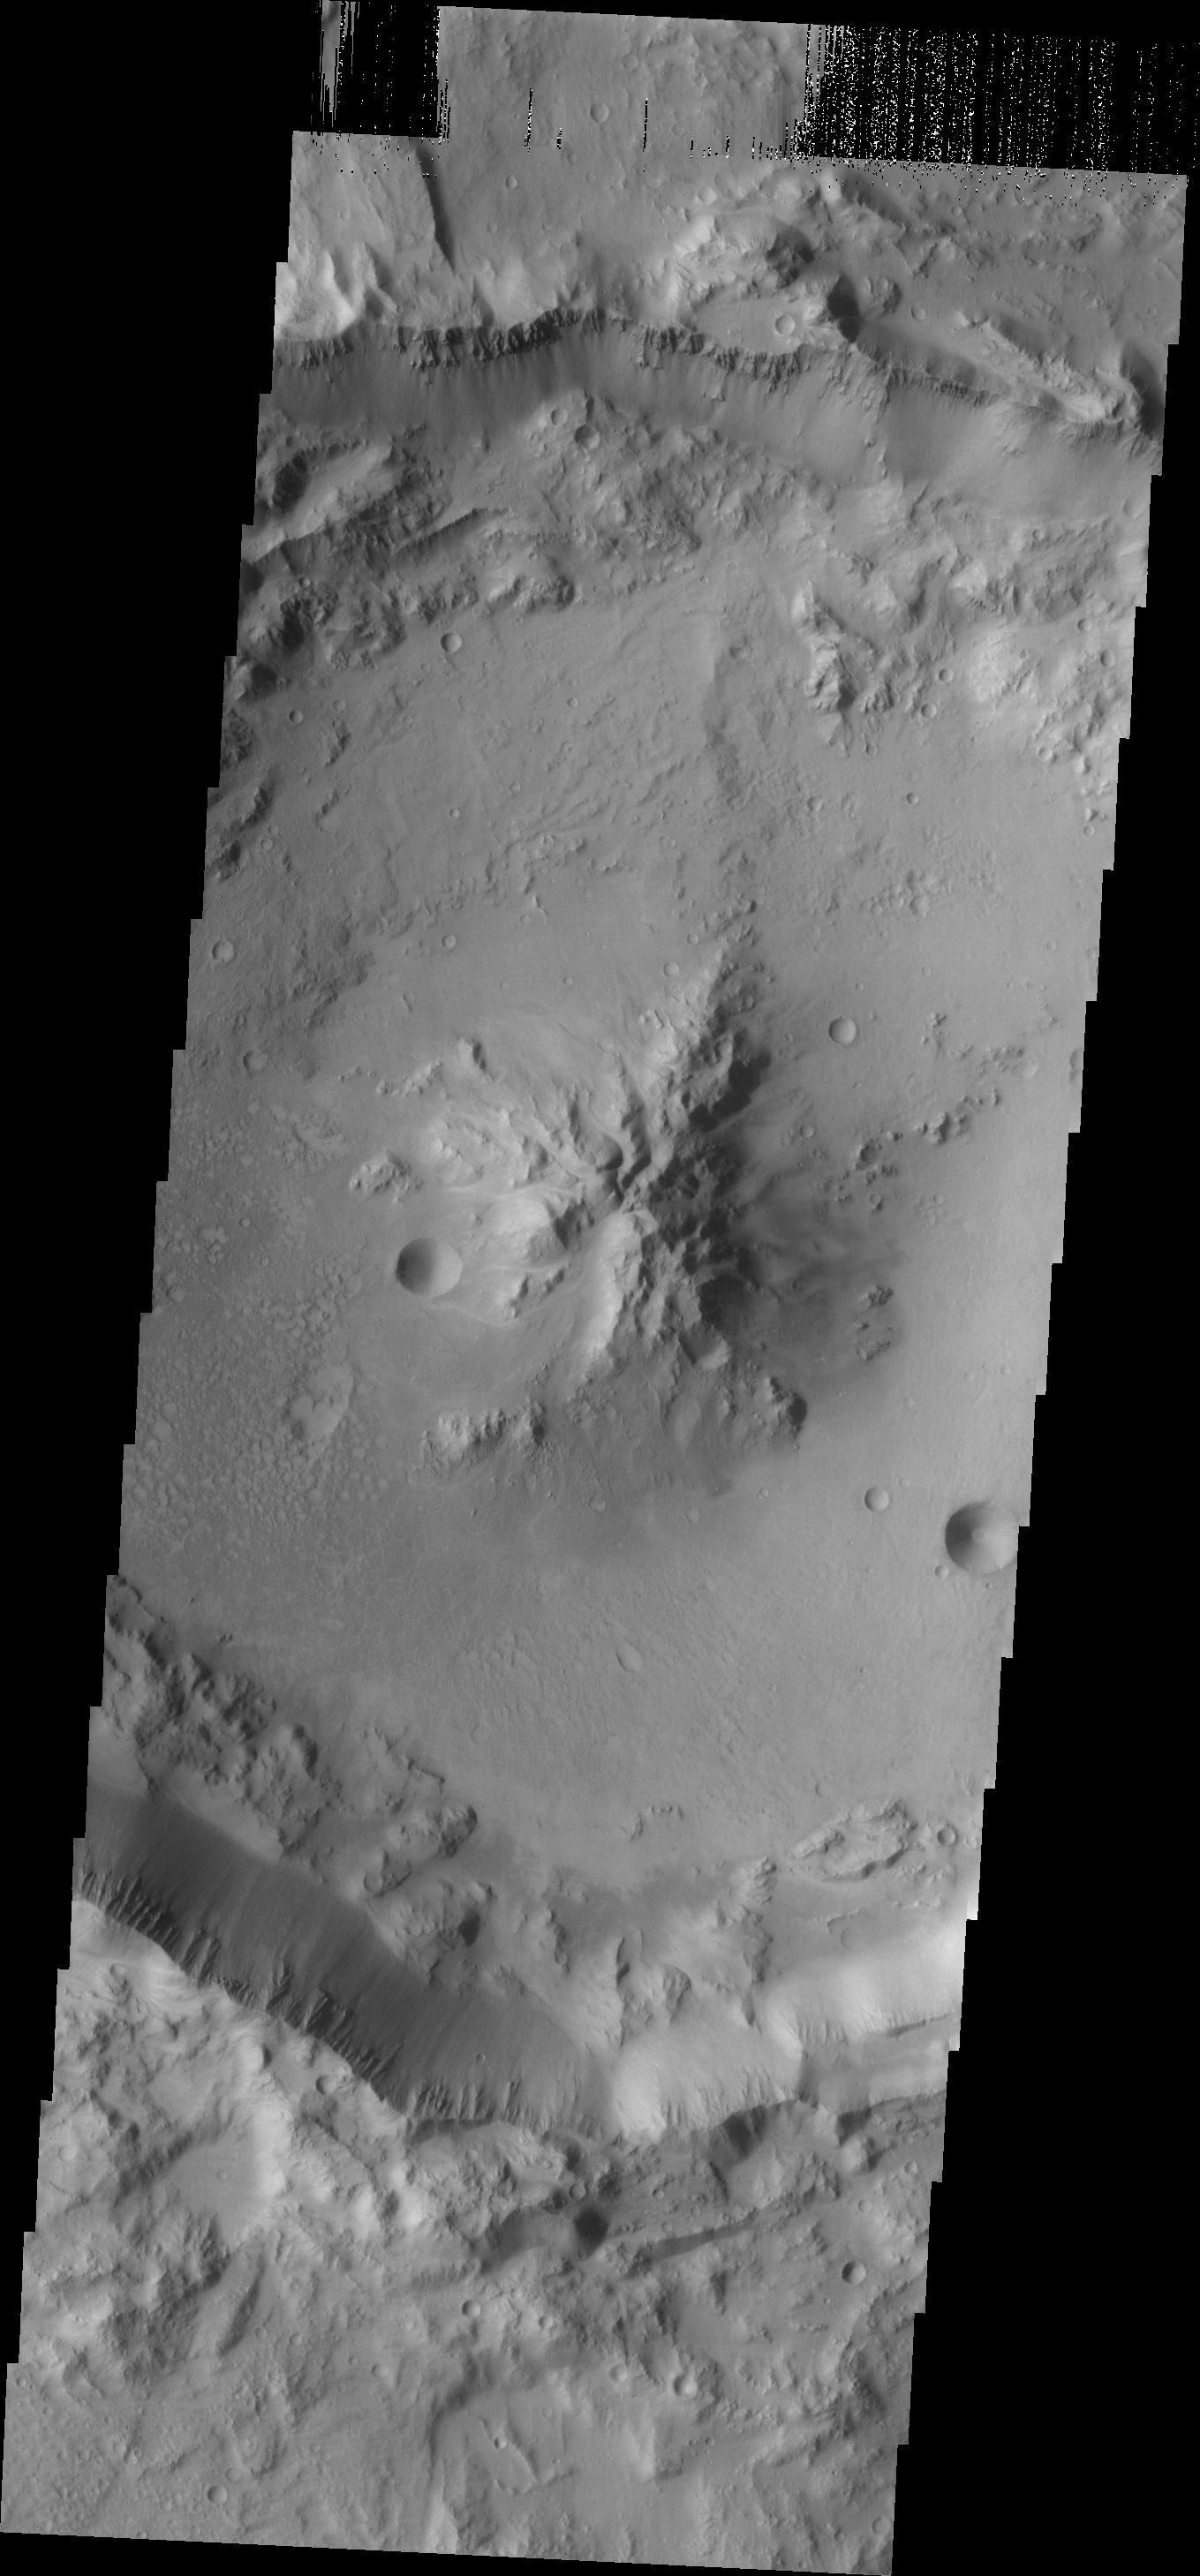

Central Peak Crater

As crater size increases, craters become more complex. This moderate size crater contains a central peak, created by rebound of molten material just following the impact.

Credit: NASA/JPL/ASU